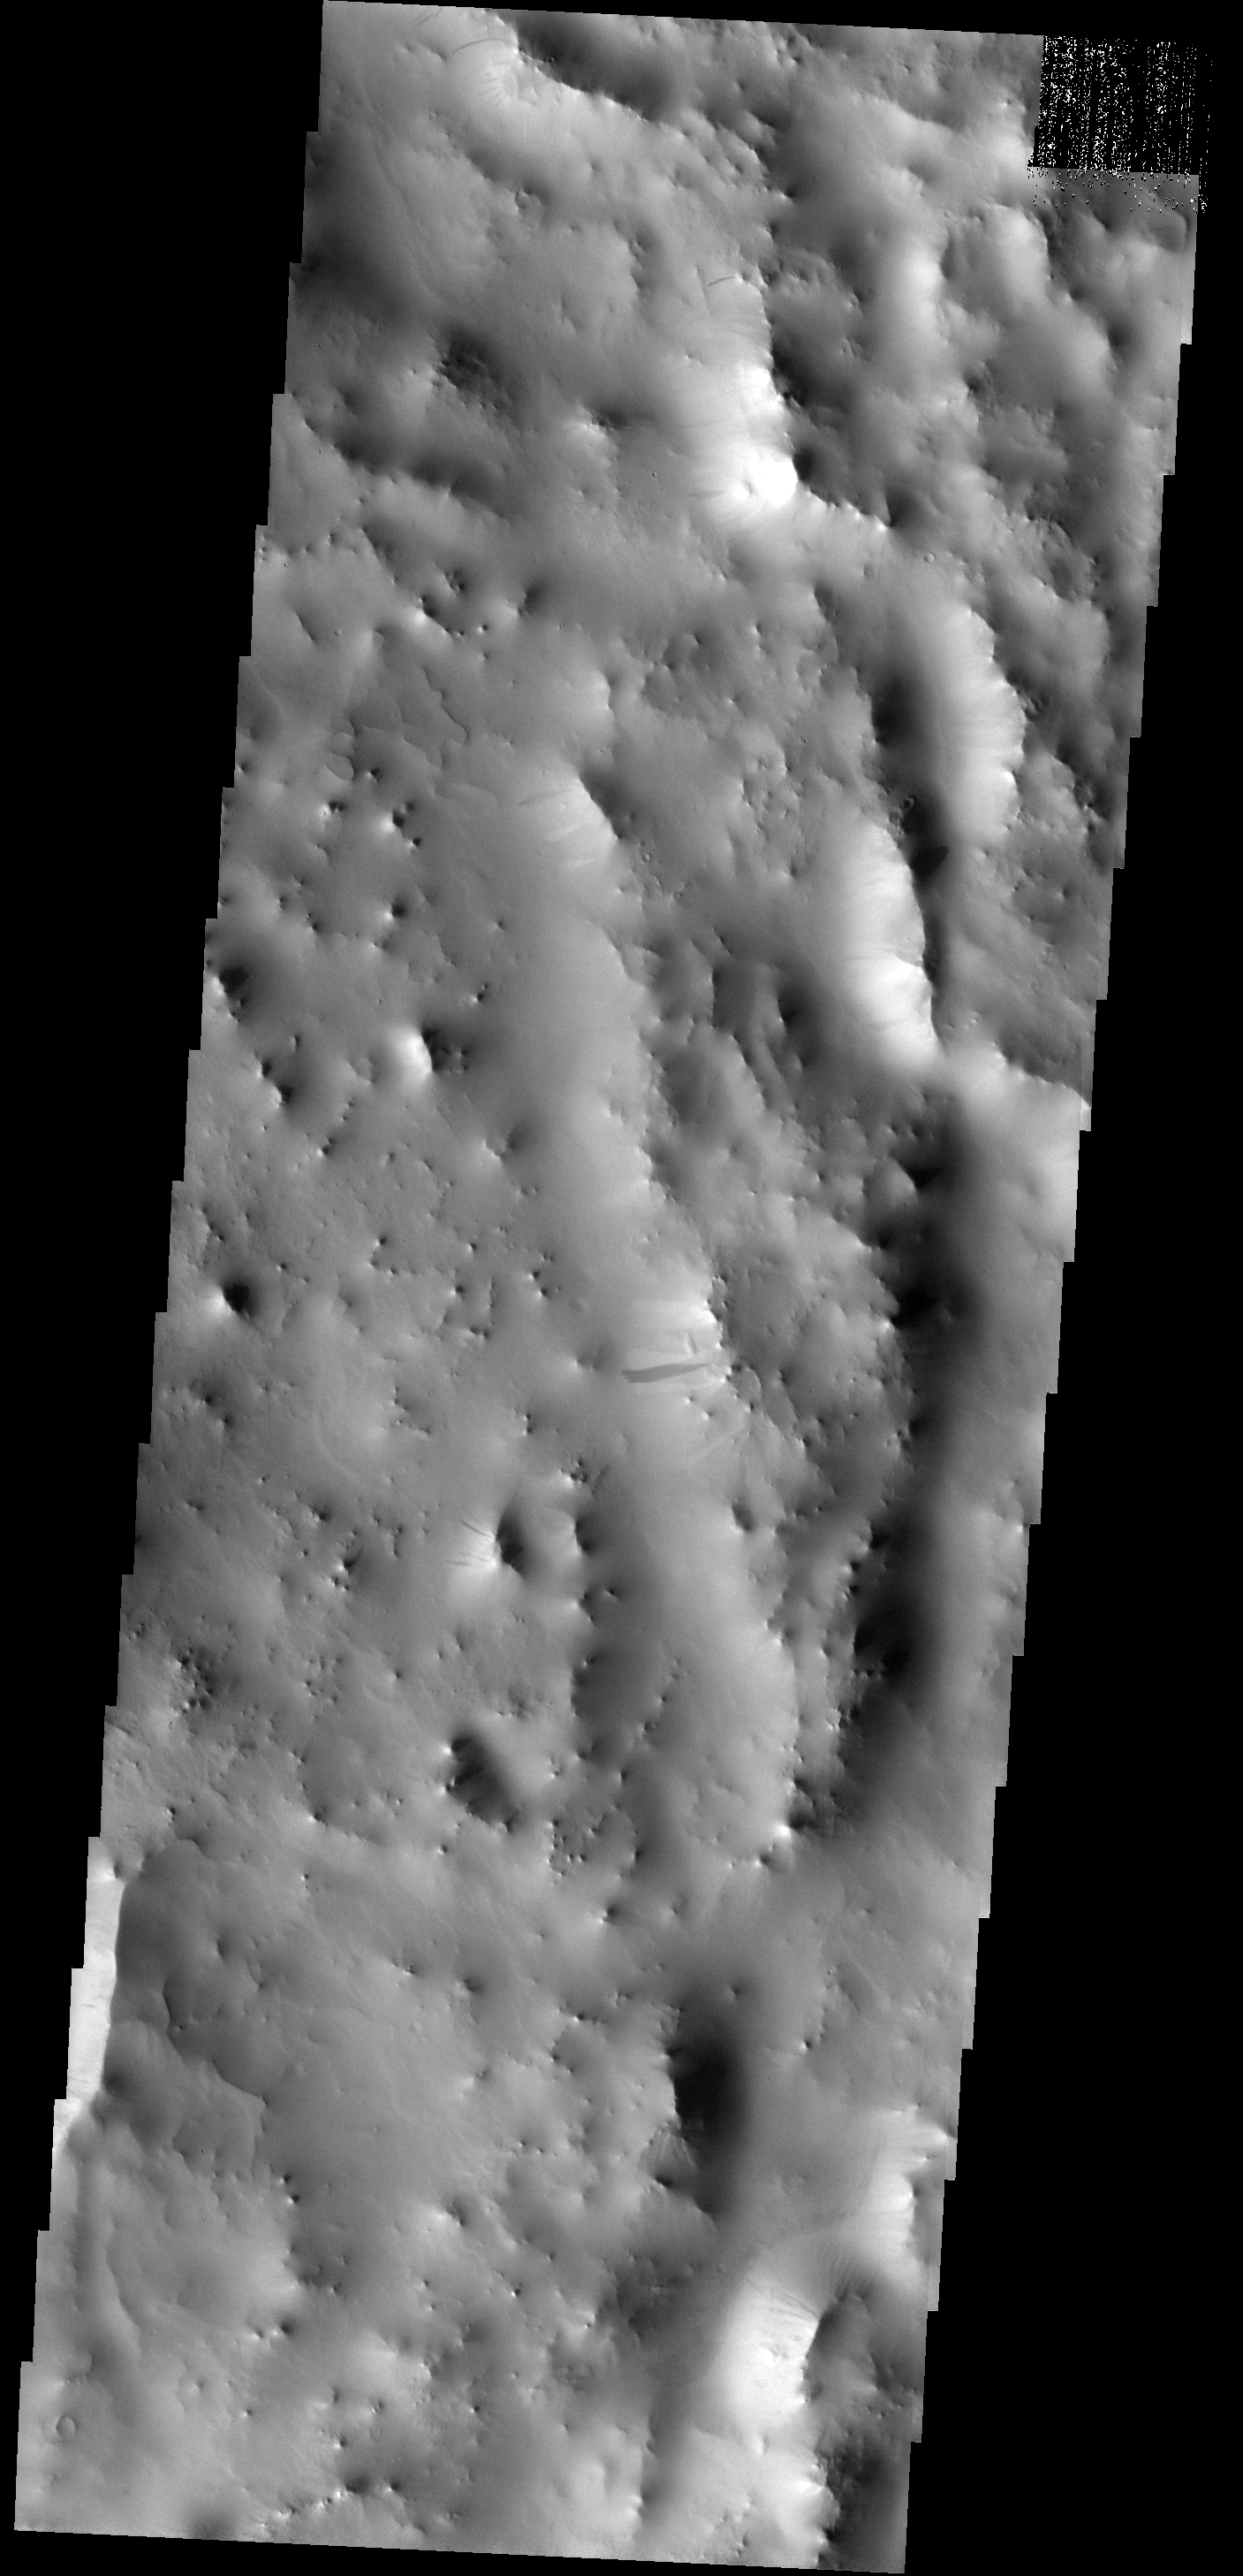

Dust on the Move

This dust avalanche is located on the rim material of an unnamed crater to the east of Tikhonravov Crater.

Image information: VIS instrument. Latitude 15.0N, Longitude 43.1E. 18 meter/pixel resolution.

Note: this THEMIS visual image has not been radiometrically nor geometrically calibrated for this preliminary release. An empirical correction has been performed to remove instrumental effects. A linear shift has been applied in the cross-track and down-track direction to approximate spacecraft and planetary motion. Fully calibrated and geometrically projected images will be released through the Planetary Data System in accordance with Project policies at a later time.

NASA’s Jet Propulsion Laboratory manages the 2001 Mars Odyssey mission for NASA’s Office of Space Science, Washington, D.C. The Thermal Emission Imaging System (THEMIS) was developed by Arizona State University, Tempe, in collaboration with Raytheon Santa Barbara Remote Sensing. The THEMIS investigation is led by Dr. Philip Christensen at Arizona State University. Lockheed Martin Astronautics, Denver, is the prime contractor for the Odyssey project, and developed and built the orbiter. Mission operations are conducted jointly from Lockheed Martin and from JPL, a division of the California Institute of Technology in Pasadena.

Credit: NASA/JPL/ASU